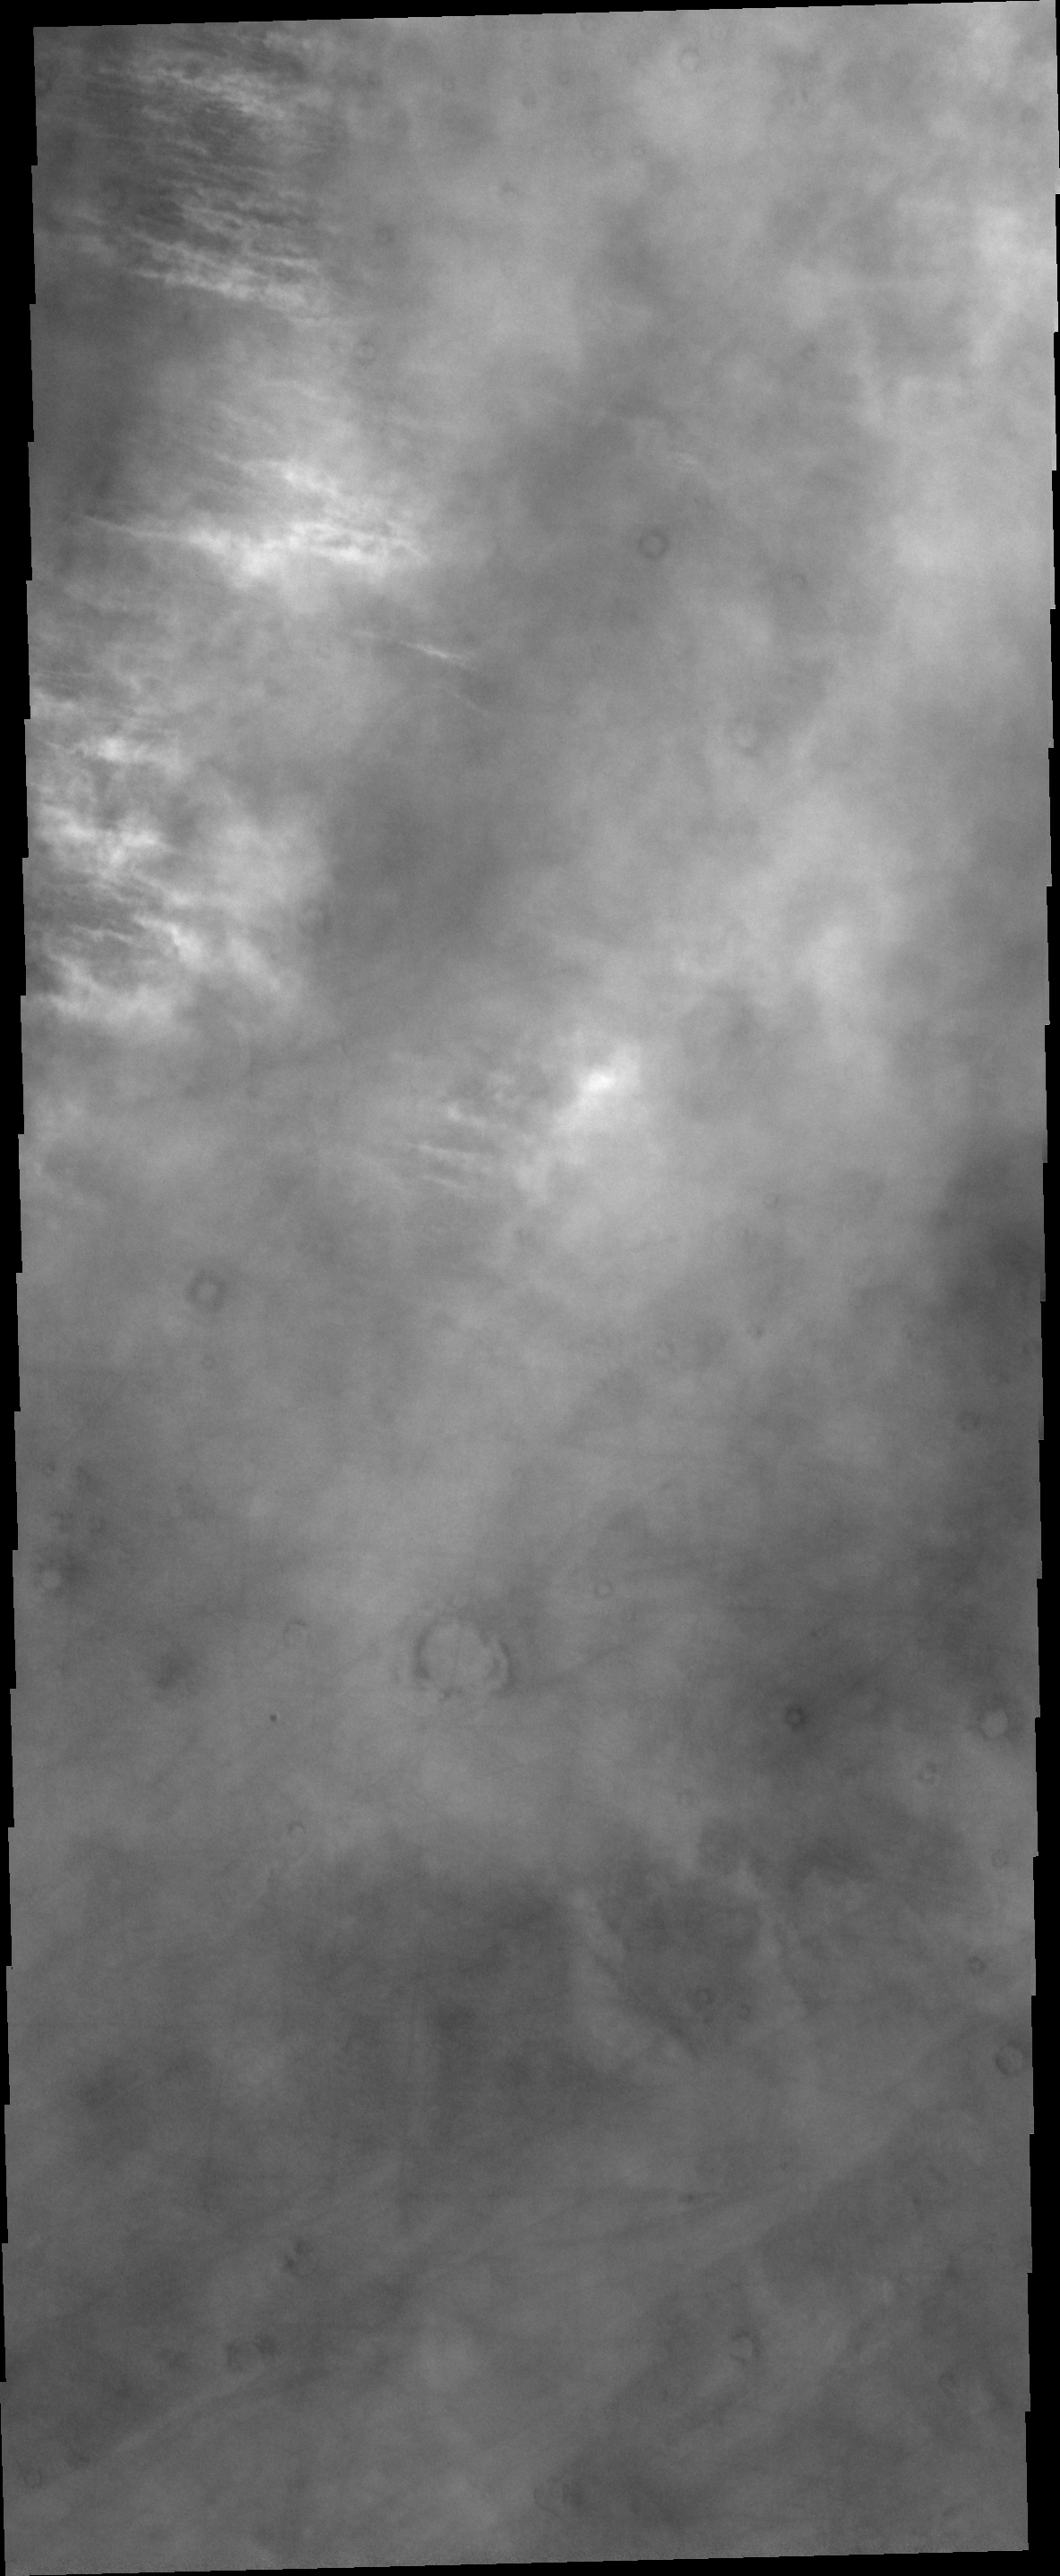

Storm Clouds

The bright features in this VIS image are the tops of clouds north of Alba Mons.

Credit: NASA/JPL/ASU